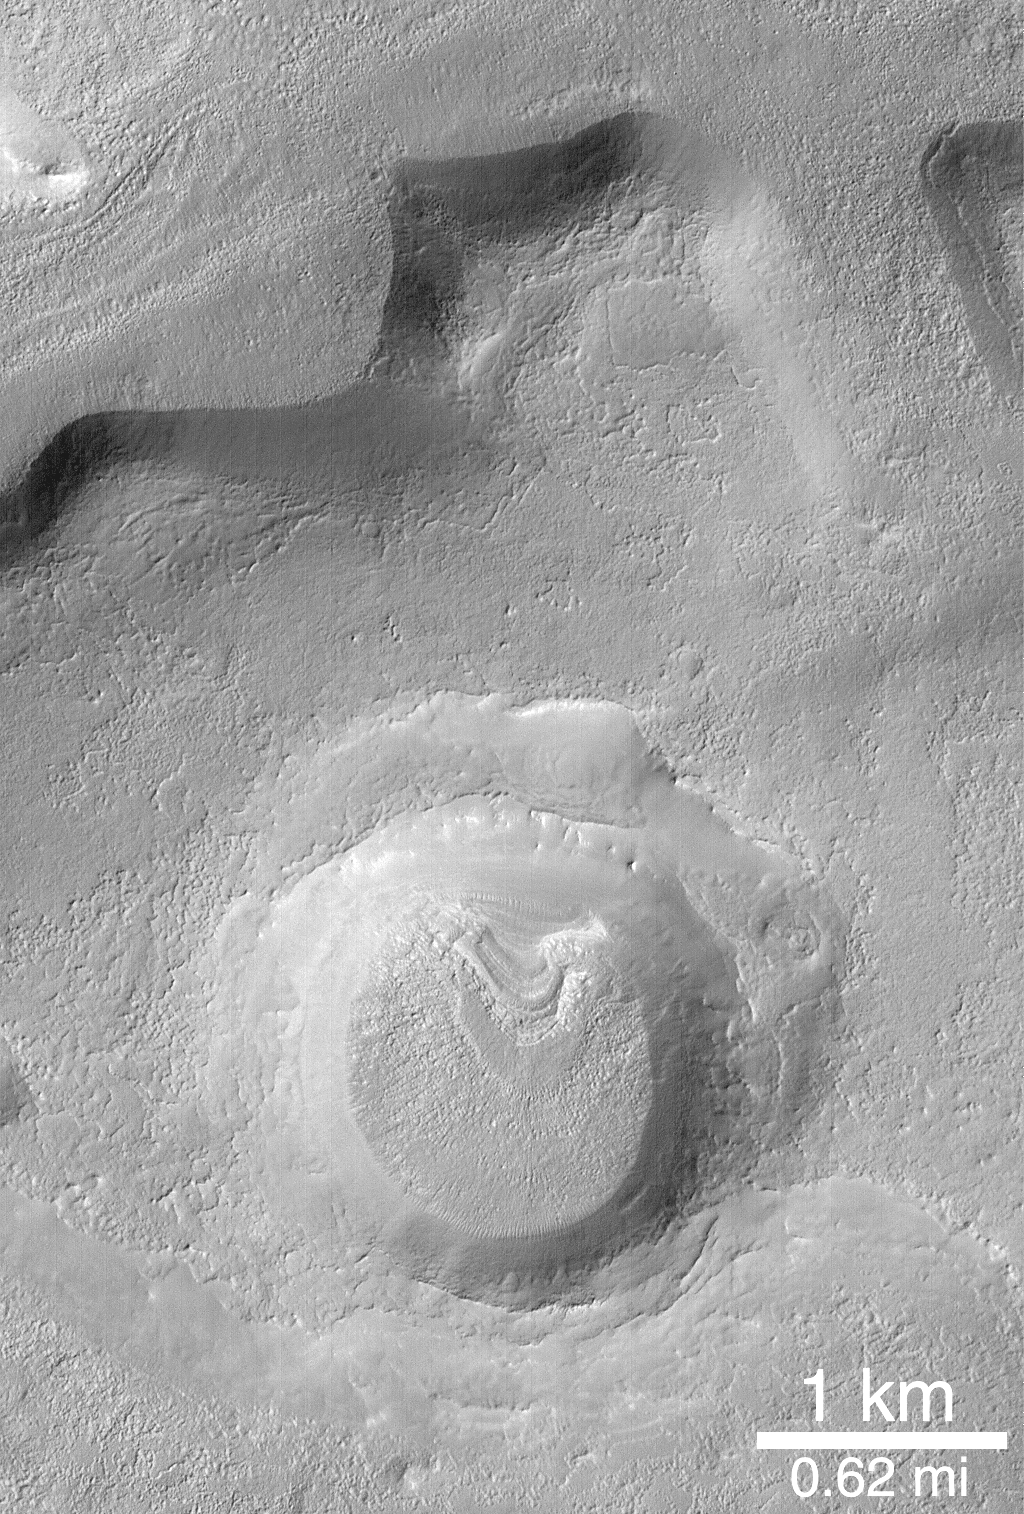

Fretted Terrain Crater

Some craters in the middle latitudes of Mars exhibit strange, concentric- and radial-textured patterns on their floors–as seen here. The origin is presently unknown. This crater is in northern Arabia Terra, and the picture was taken in April 1998.

Credit: NASA/JPL/MSSS